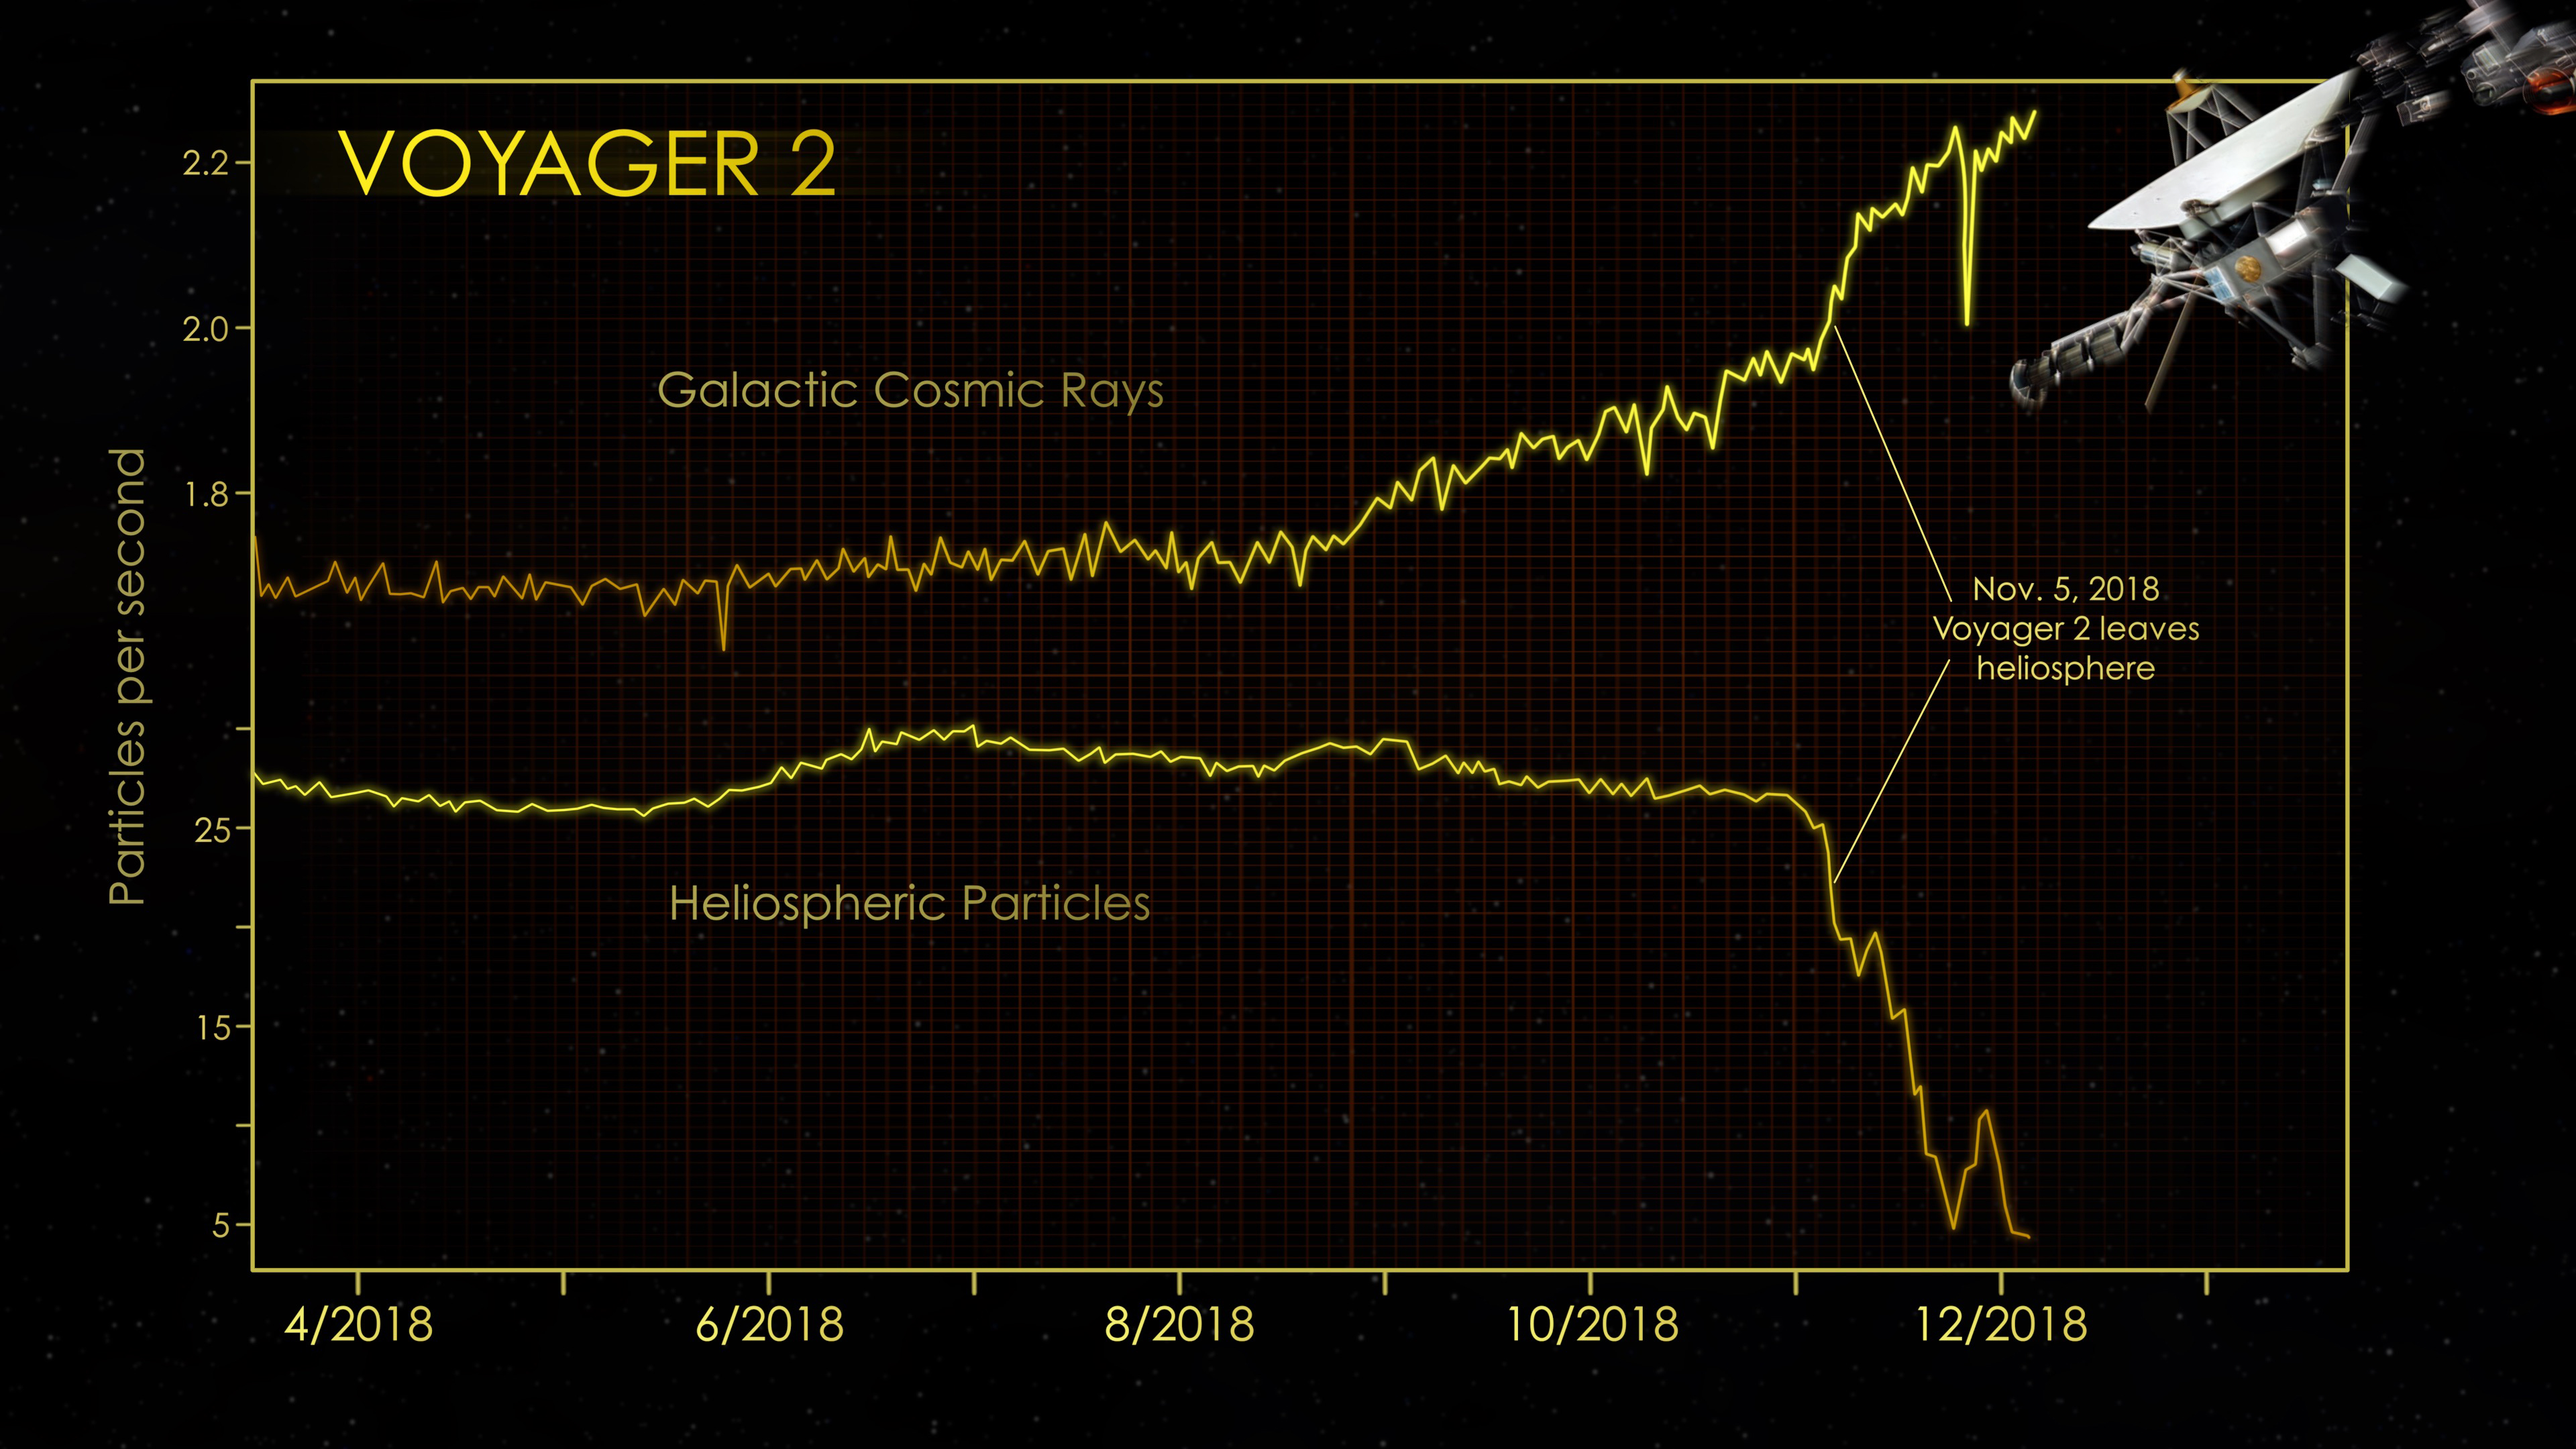

Voyager 2: Hello Interstellar Space, Goodbye Heliosphere

At the end of 2018, the cosmic ray subsystem (CRS) aboard NASA’s Voyager 2 spacecraft provided evidence that Voyager 2 had left the heliosphere (the plasma bubble the Sun blows around itself). There were steep drops in the rate at which particles that originate inside the heliosphere hit the instrument’s radiation detector. At the same time, there were significant increases in the rate at which particles that originate outside our heliosphere (also known as galactic cosmic rays) hit the detector.

The graphs show data from Voyager 2’s CRS, which averages the number of particle hits over a six-hour block of time. CRS detects both lower-energy particles that originate inside the heliosphere (greater than 0.5 MeV) and higher-energy particles that originate farther out in the galaxy (greater than 70 MeV).

The Voyager spacecraft were built by JPL, which continues to operate both. JPL is a division of Caltech in Pasadena. California. The Voyager missions are a part of the NASA Heliophysics System Observatory, sponsored by the Heliophysics Division of the Science Mission Directorate in Washington.

Credit: NASA/JPL-Caltech/GSFC